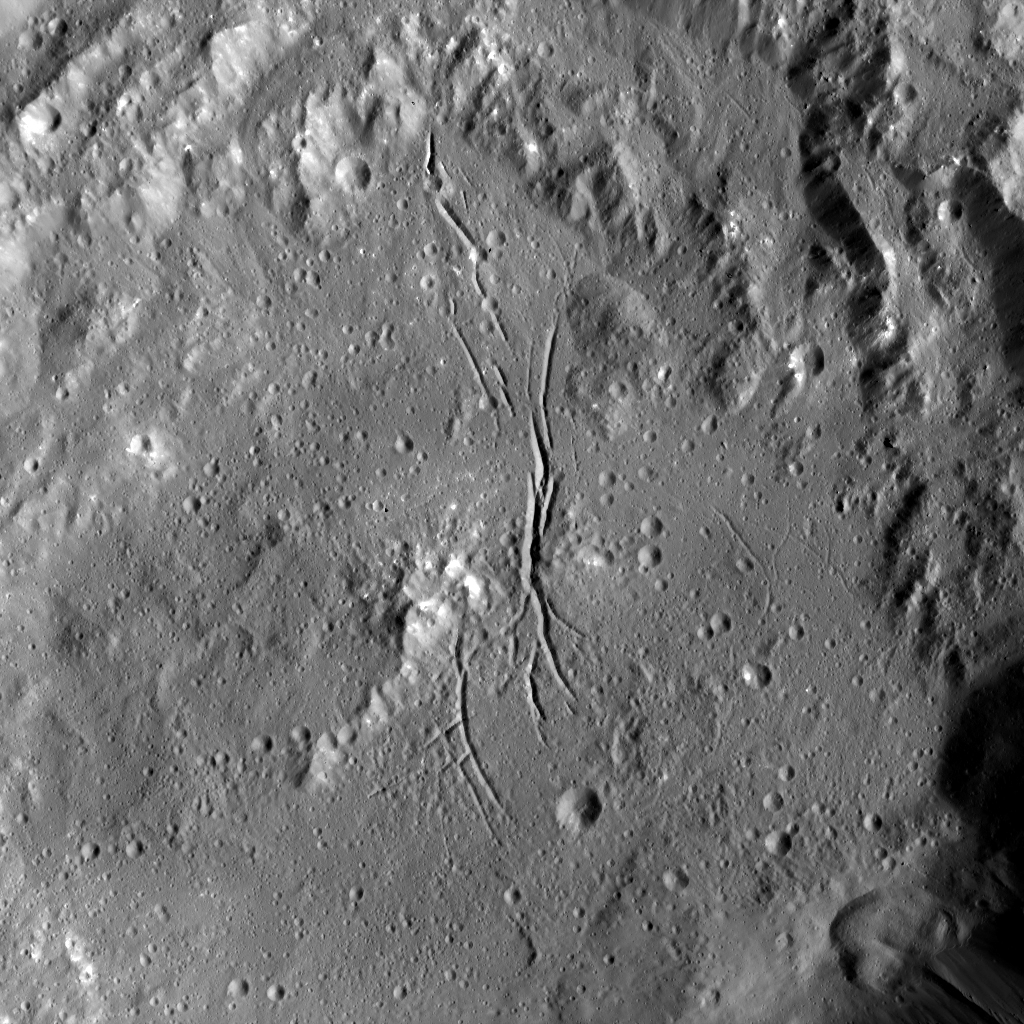

Dawn LAMO Image 80

Azacca Crater has a prominent set of north-south trending fractures. Its floor is relatively smooth and its rim has terraces descending toward its floor. Azacca was named for the Haitian god of agriculture. An alternate view can be seen in PIA20392.

NASA’s Dawn spacecraft took this image on February 19, 2016, in its low-altitude mapping orbit, at a distance of about 240 miles (385 kilometers) above the surface. The image resolution is 120 feet (35 meters) per pixel.

Dawn’s mission is managed by JPL for NASA’s Science Mission Directorate in Washington. Dawn is a project of the directorate’s Discovery Program, managed by NASA’s Marshall Space Flight Center in Huntsville, Alabama. UCLA is responsible for overall Dawn mission science. Orbital ATK, Inc., in Dulles, Virginia, designed and built the spacecraft. The German Aerospace Center, the Max Planck Institute for Solar System Research, the Italian Space Agency and the Italian National Astrophysical Institute are international partners on the mission team.

Credit: NASA/JPL-Caltech/UCLA/MPS/DLR/IDA